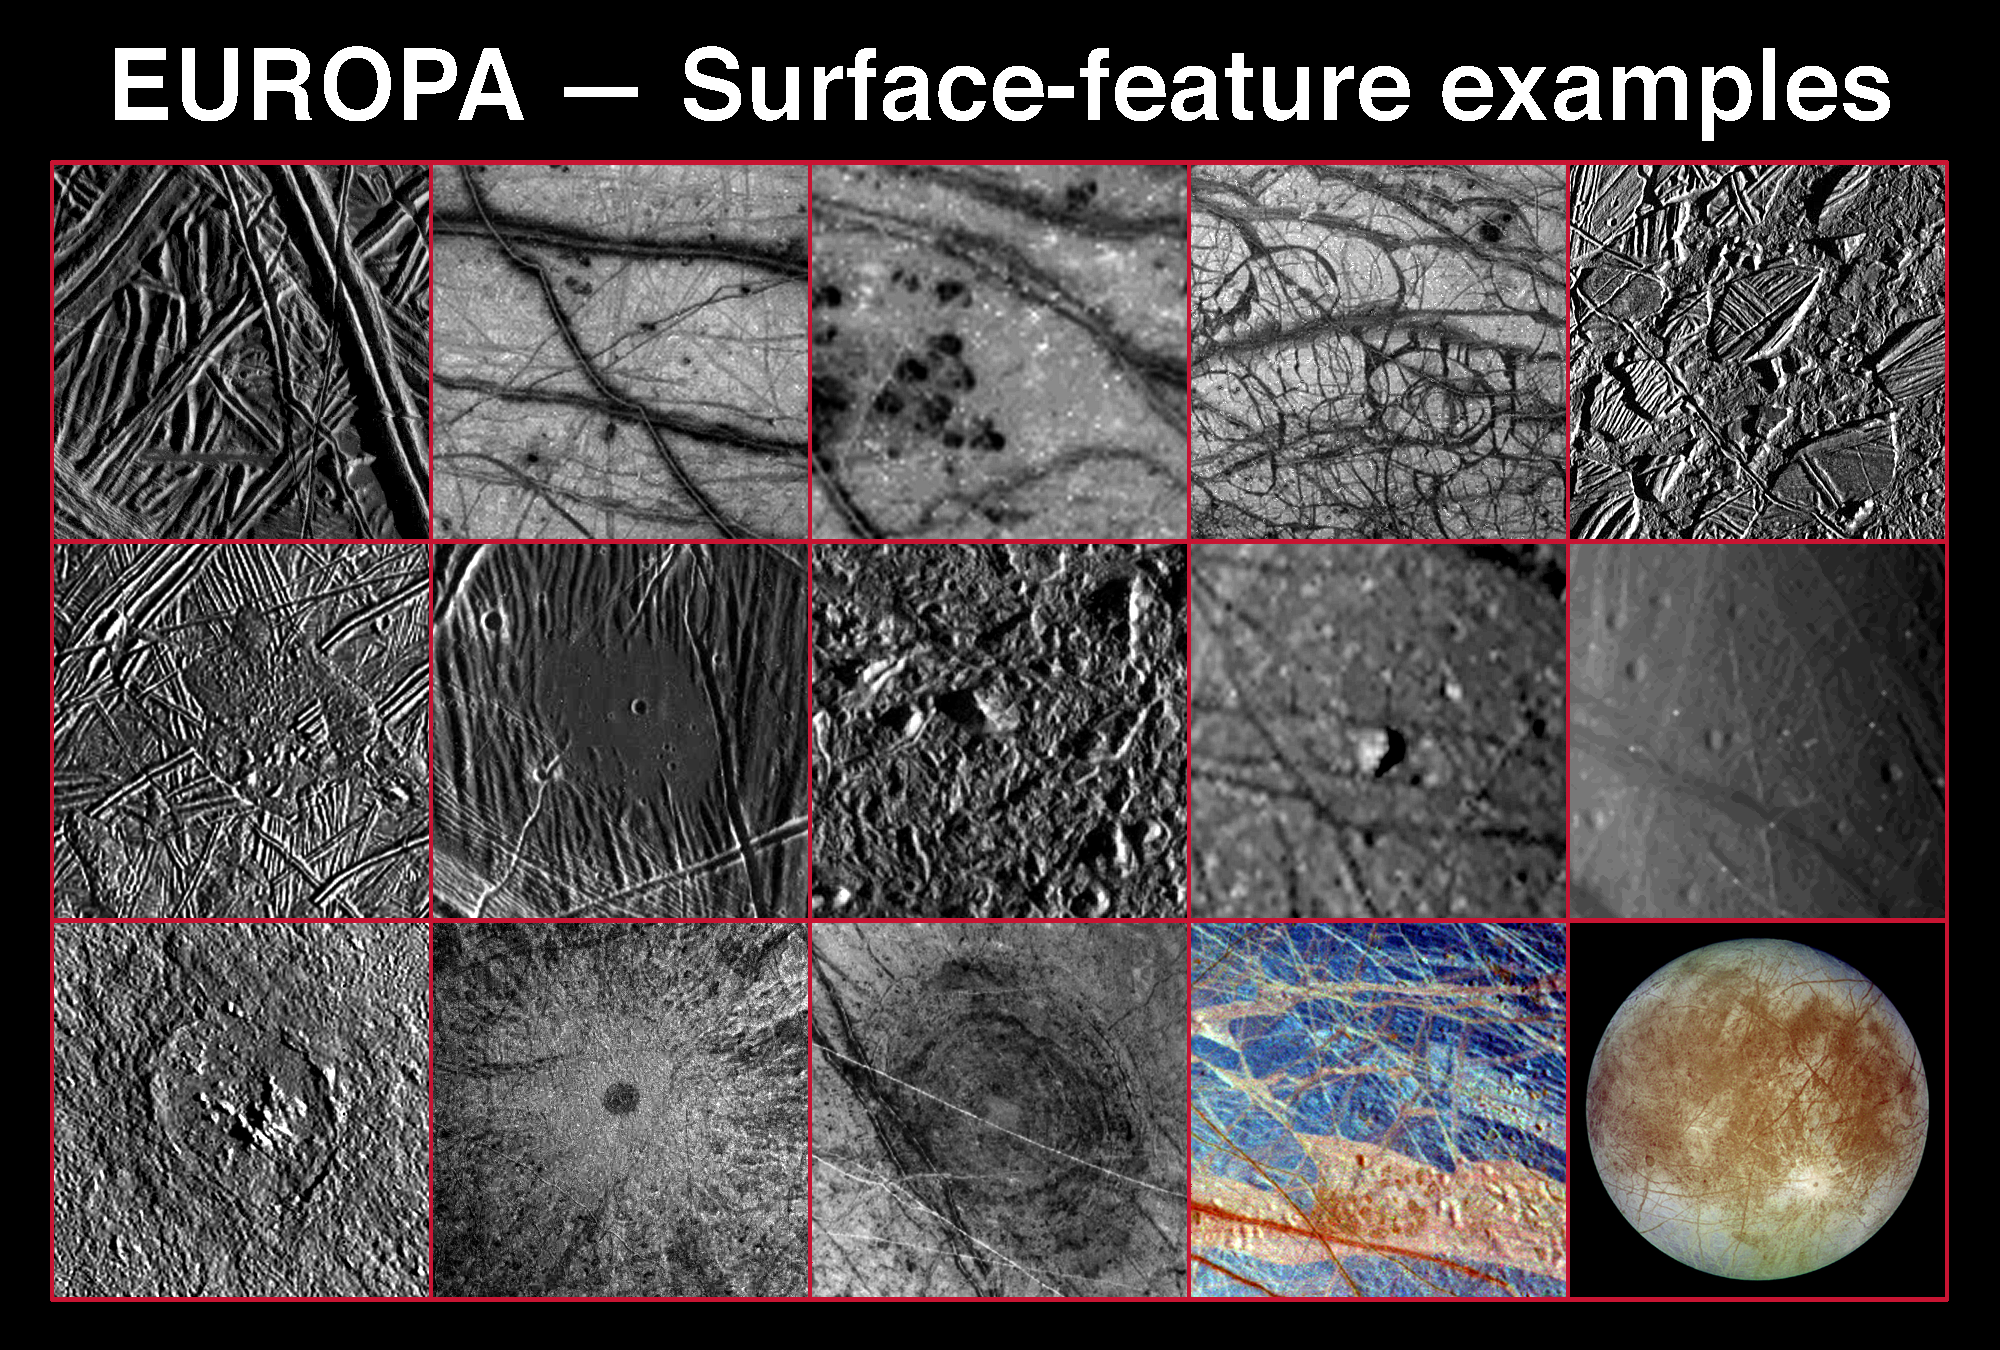

Various Landscapes and Features on Europa

DESCRIPTIONS AND APPROXIMATE RESOLUTIONS

Credit: NASA/JPL/DLR